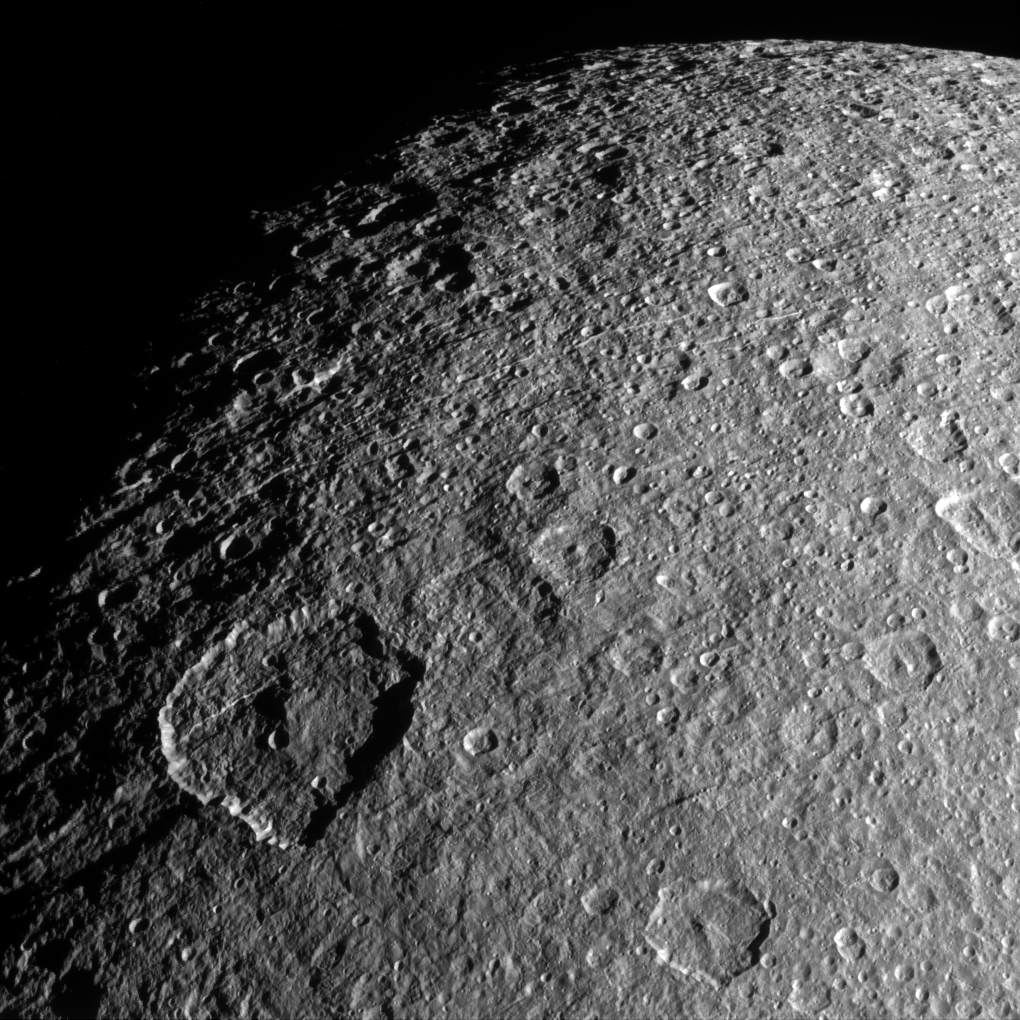

Rhea in Relief

Surface features on Rhea — mostly impact craters in this image — are thrown into sharp relief thanks to long shadows. Viewing this terrain near the day/night terminator makes it easier to appreciate just how violent Rhea’s geological history has been.

The craters on Rhea (949 miles, or 1,527 kilometers across) are the result of 4.6 billion years of bombardment by small bodies. With very little erosion, the scars and craters remain unless they are overwritten by other, newer impacts.

This view looks toward the anti-Saturn hemisphere of Rhea. North on Rhea is up and rotated 11 degrees to the right. The image was taken in visible light with the Cassini spacecraft narrow-angle camera on Feb. 10, 2015.

The view was acquired at a distance of approximately 47,000 miles (76,000 kilometers) from Rhea. Image scale is 1,500 feet (460 meters) per pixel.

The Cassini mission is a cooperative project of NASA, ESA (the European Space Agency) and the Italian Space Agency. The Jet Propulsion Laboratory, a division of the California Institute of Technology in Pasadena, manages the mission for NASA’s Science Mission Directorate, Washington. The Cassini orbiter and its two onboard cameras were designed, developed and assembled at JPL. The imaging operations center is based at the Space Science Institute in Boulder, Colorado.

Credit: NASA/JPL-Caltech/Space Science Institute